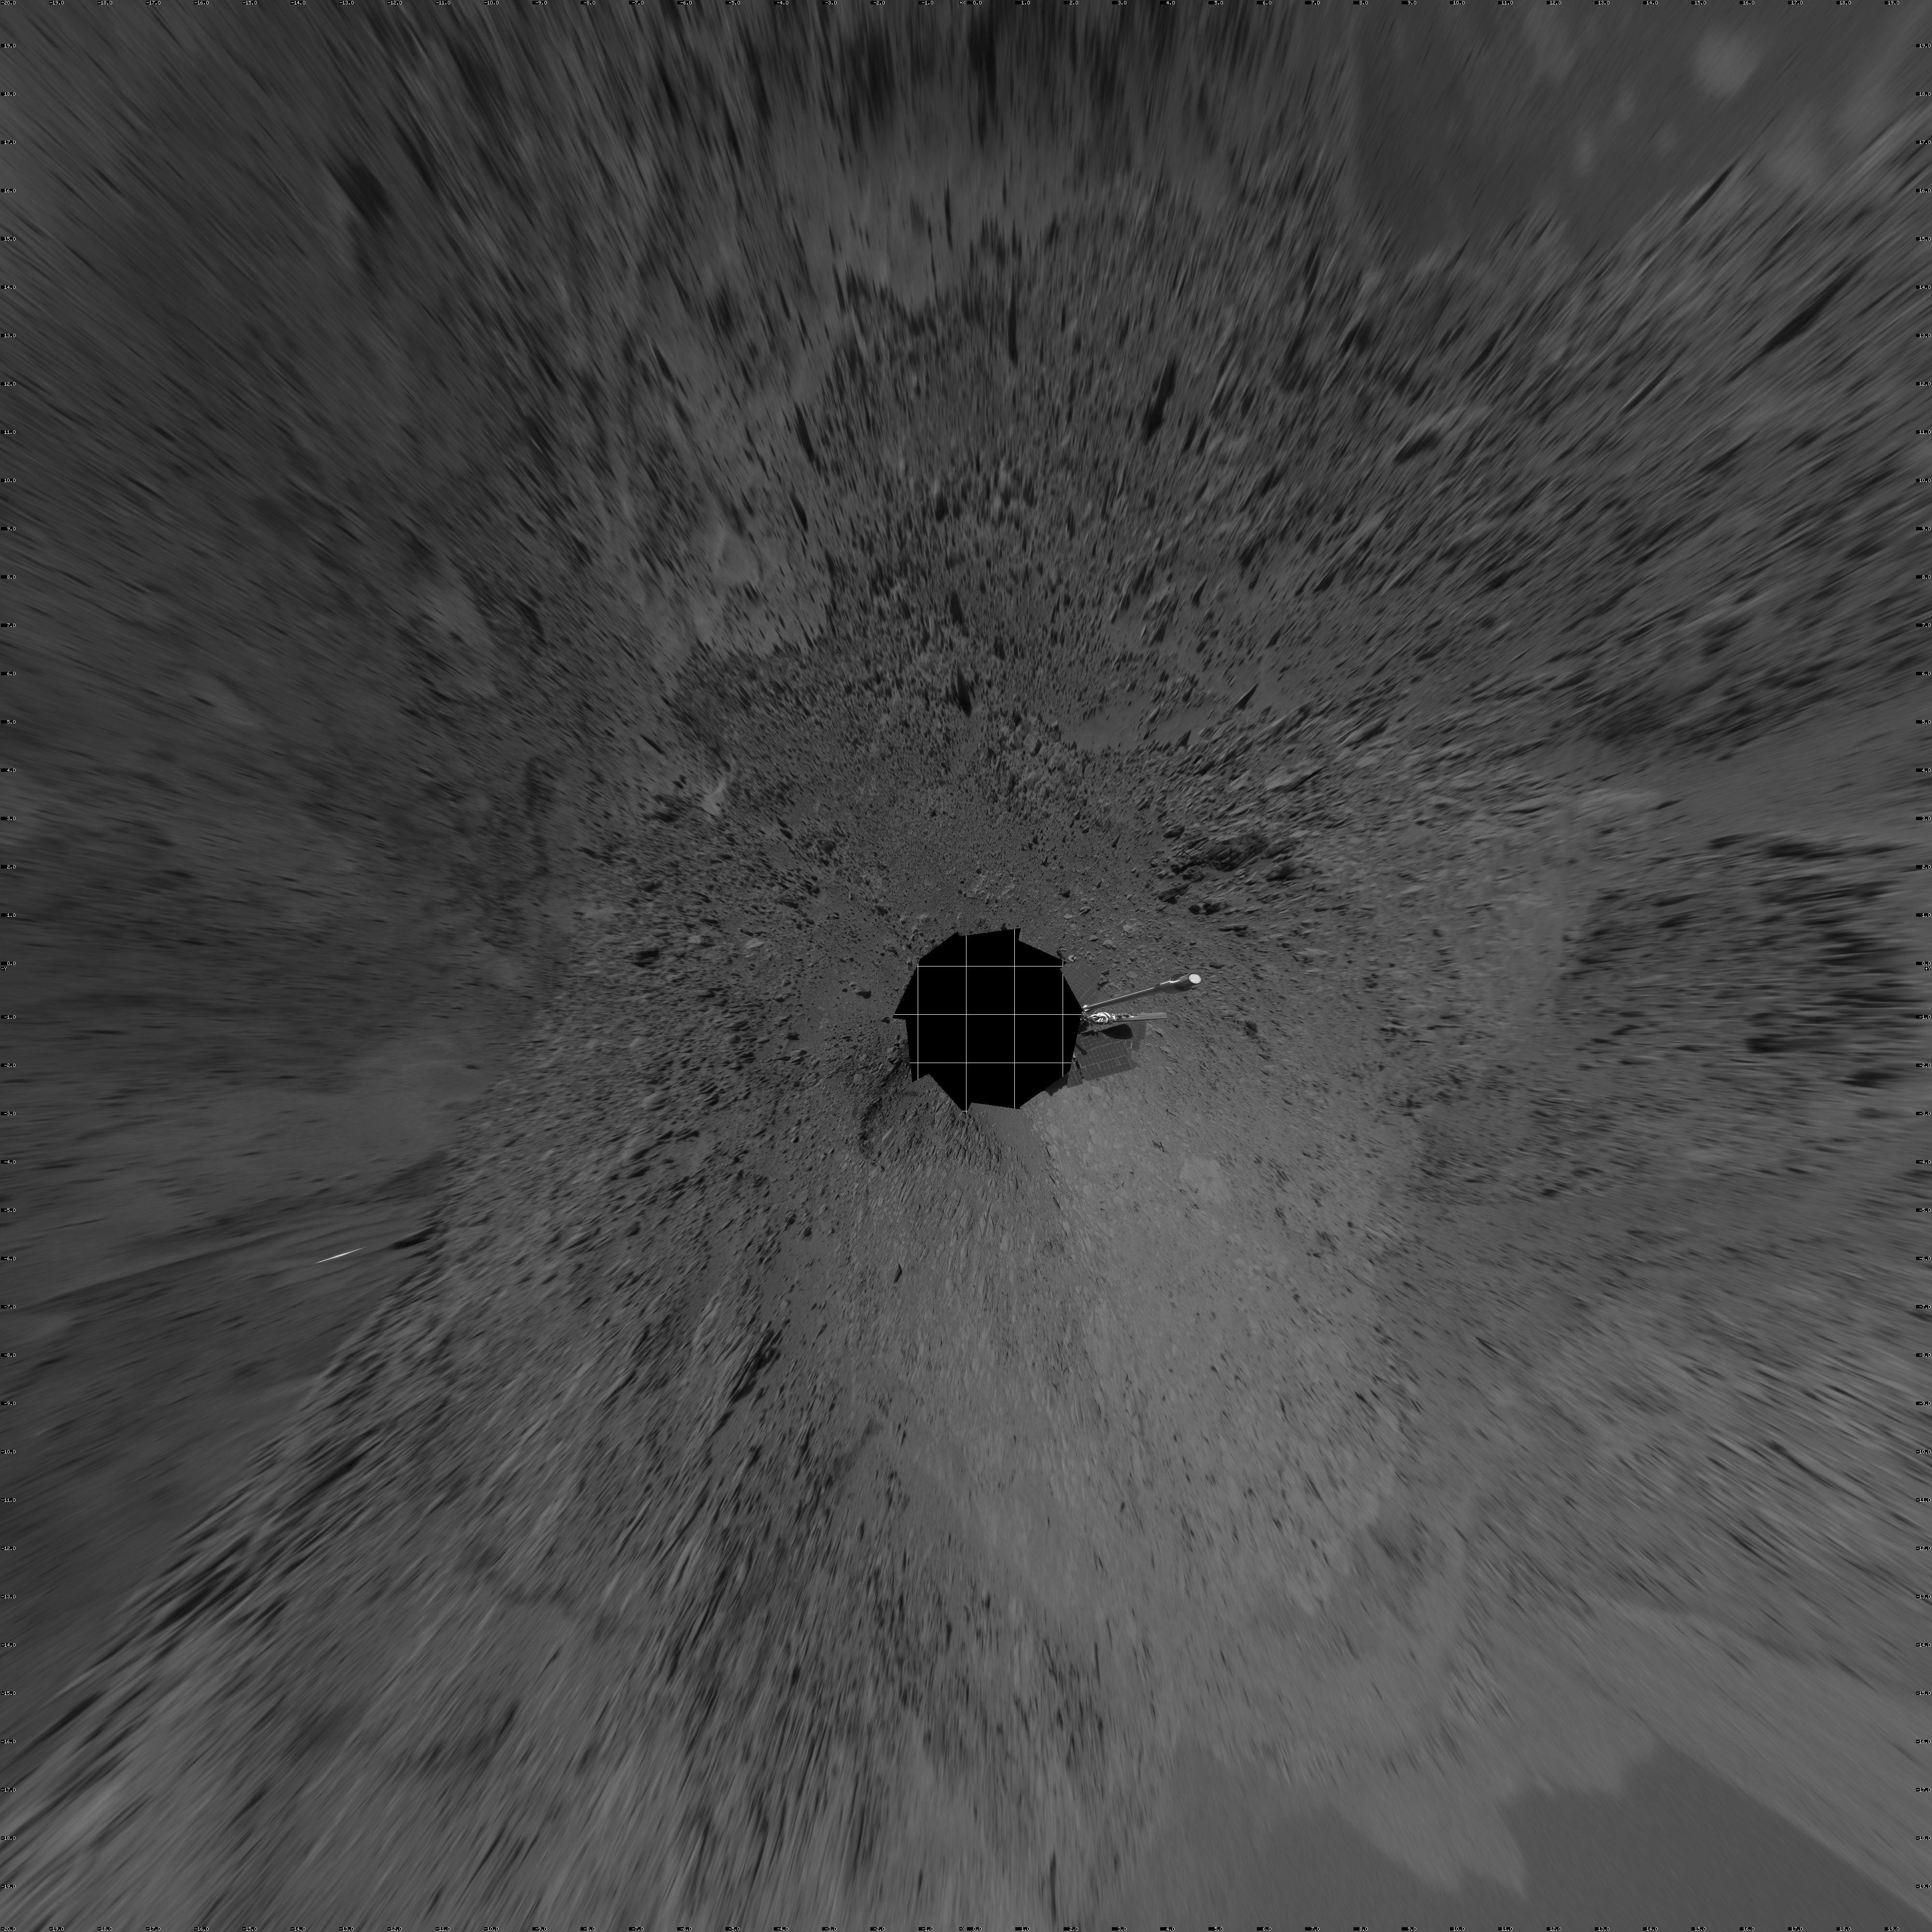

Full-Circle View from Near ‘Tetl’ (Vertical)

This 360-degree view combines frames taken by the navigation camera on NASA’s Mars Exploration Rover Spirit during the rover’s 271st martian day, or sol, on Oct. 7, 2004. The rover had just driven into position for using the tools on its robotic arm (not in the picture) to examine a layered rock called “Tetl” in the “Columbia Hills.” Spirit’s total driving distance from its landing to this point was 3,641 meters (2.26 miles), more than six times the distance set as a criterion for mission success. The view presented here in a vertical projection with geometric seam correction.

Credit: NASA/JPL